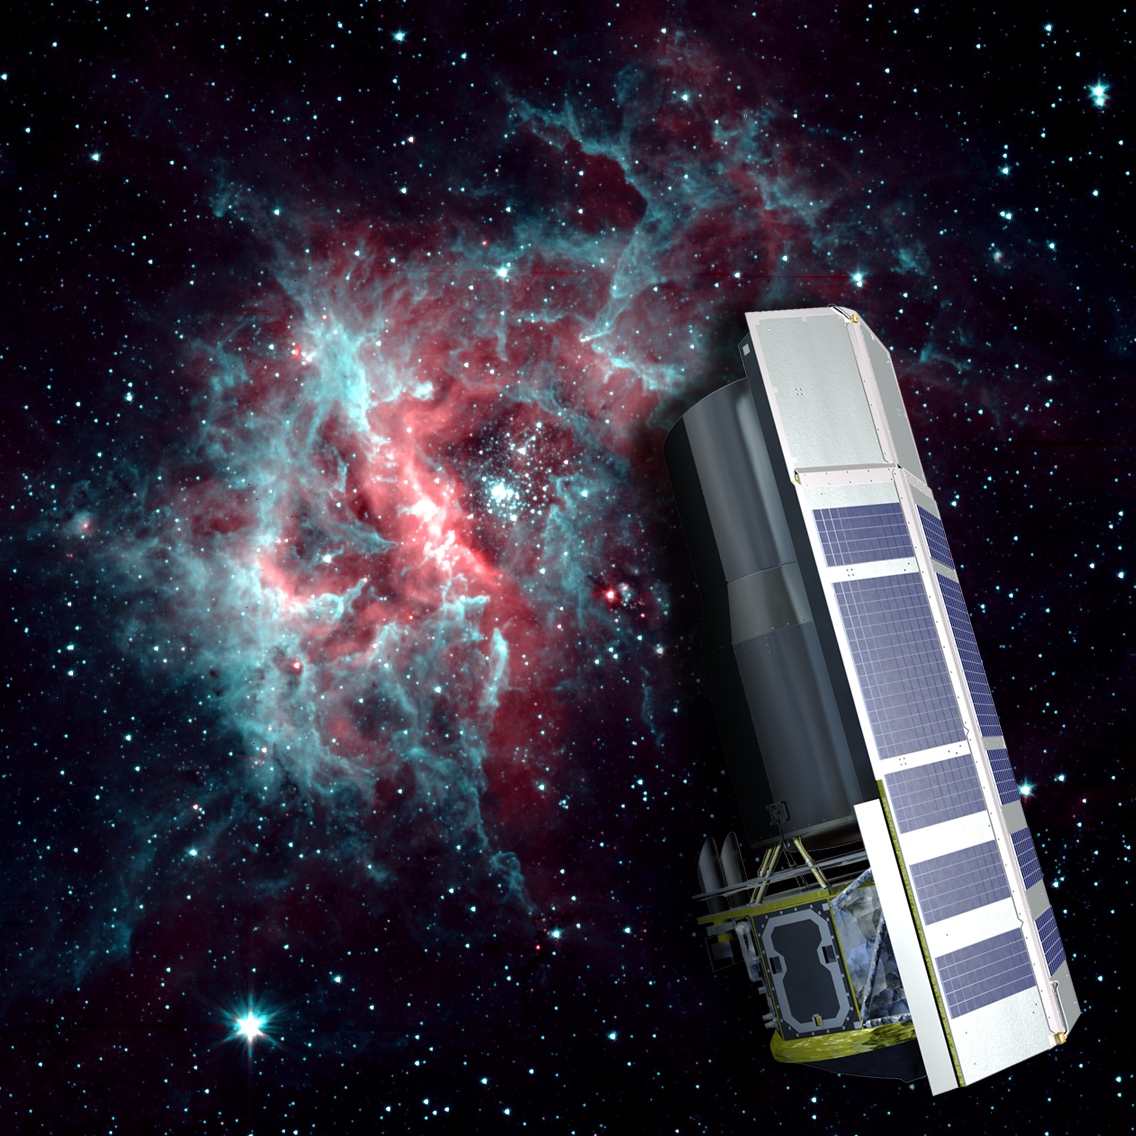

2-Channel RCW 49

NASA's Spitzer Space Telescope is warm, but still working hard. After exhausting the last of its liquid helium cryogen the telescope has heated up to a temperature of about 30 degrees above absolute zerofrigid by Earth standards, but very warm for infrared instrumentation.

The warm temperatures do not stop Spitzer from continuing its science mission. The Infrared Array Camera (IRAC) continues to operate quite effectively at 3.6 and 4.5 microns, allowing Spitzer to to continue observing the universe at these wavelengths.

The background image of the star-forming region RCW 40 is one example of the kind of imaging possible when using a warm Spitzer.

Credit: NASA/JPL-Caltech